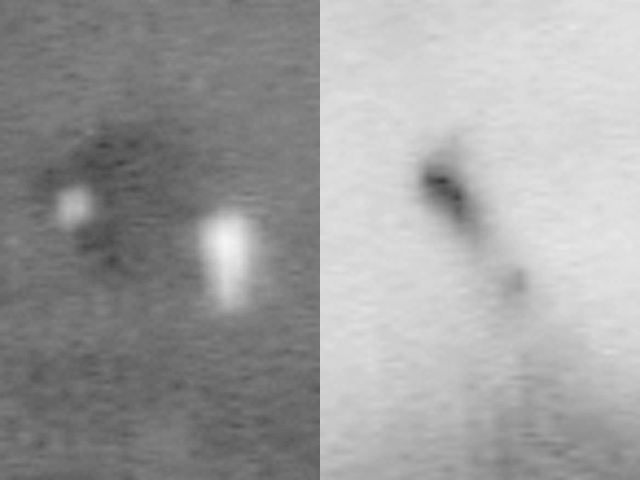

Spirit’s Hardware Up Close on Mars

This image shows, on the left, a close-up of the backshell and parachute Spirit dropped while landing at Gusev Crater on Mars on Jan. 3, 2004. The backshell is the smaller white mark to the left of the parachute. On the right is a close-up of the location believed to be where the heat shield impacted, leaving a visible dark streak. Both images were taken on Jan. 19, 2004, by the camera on board Mars Global Surveyor.

Credit: NASA/JPL/MSSS